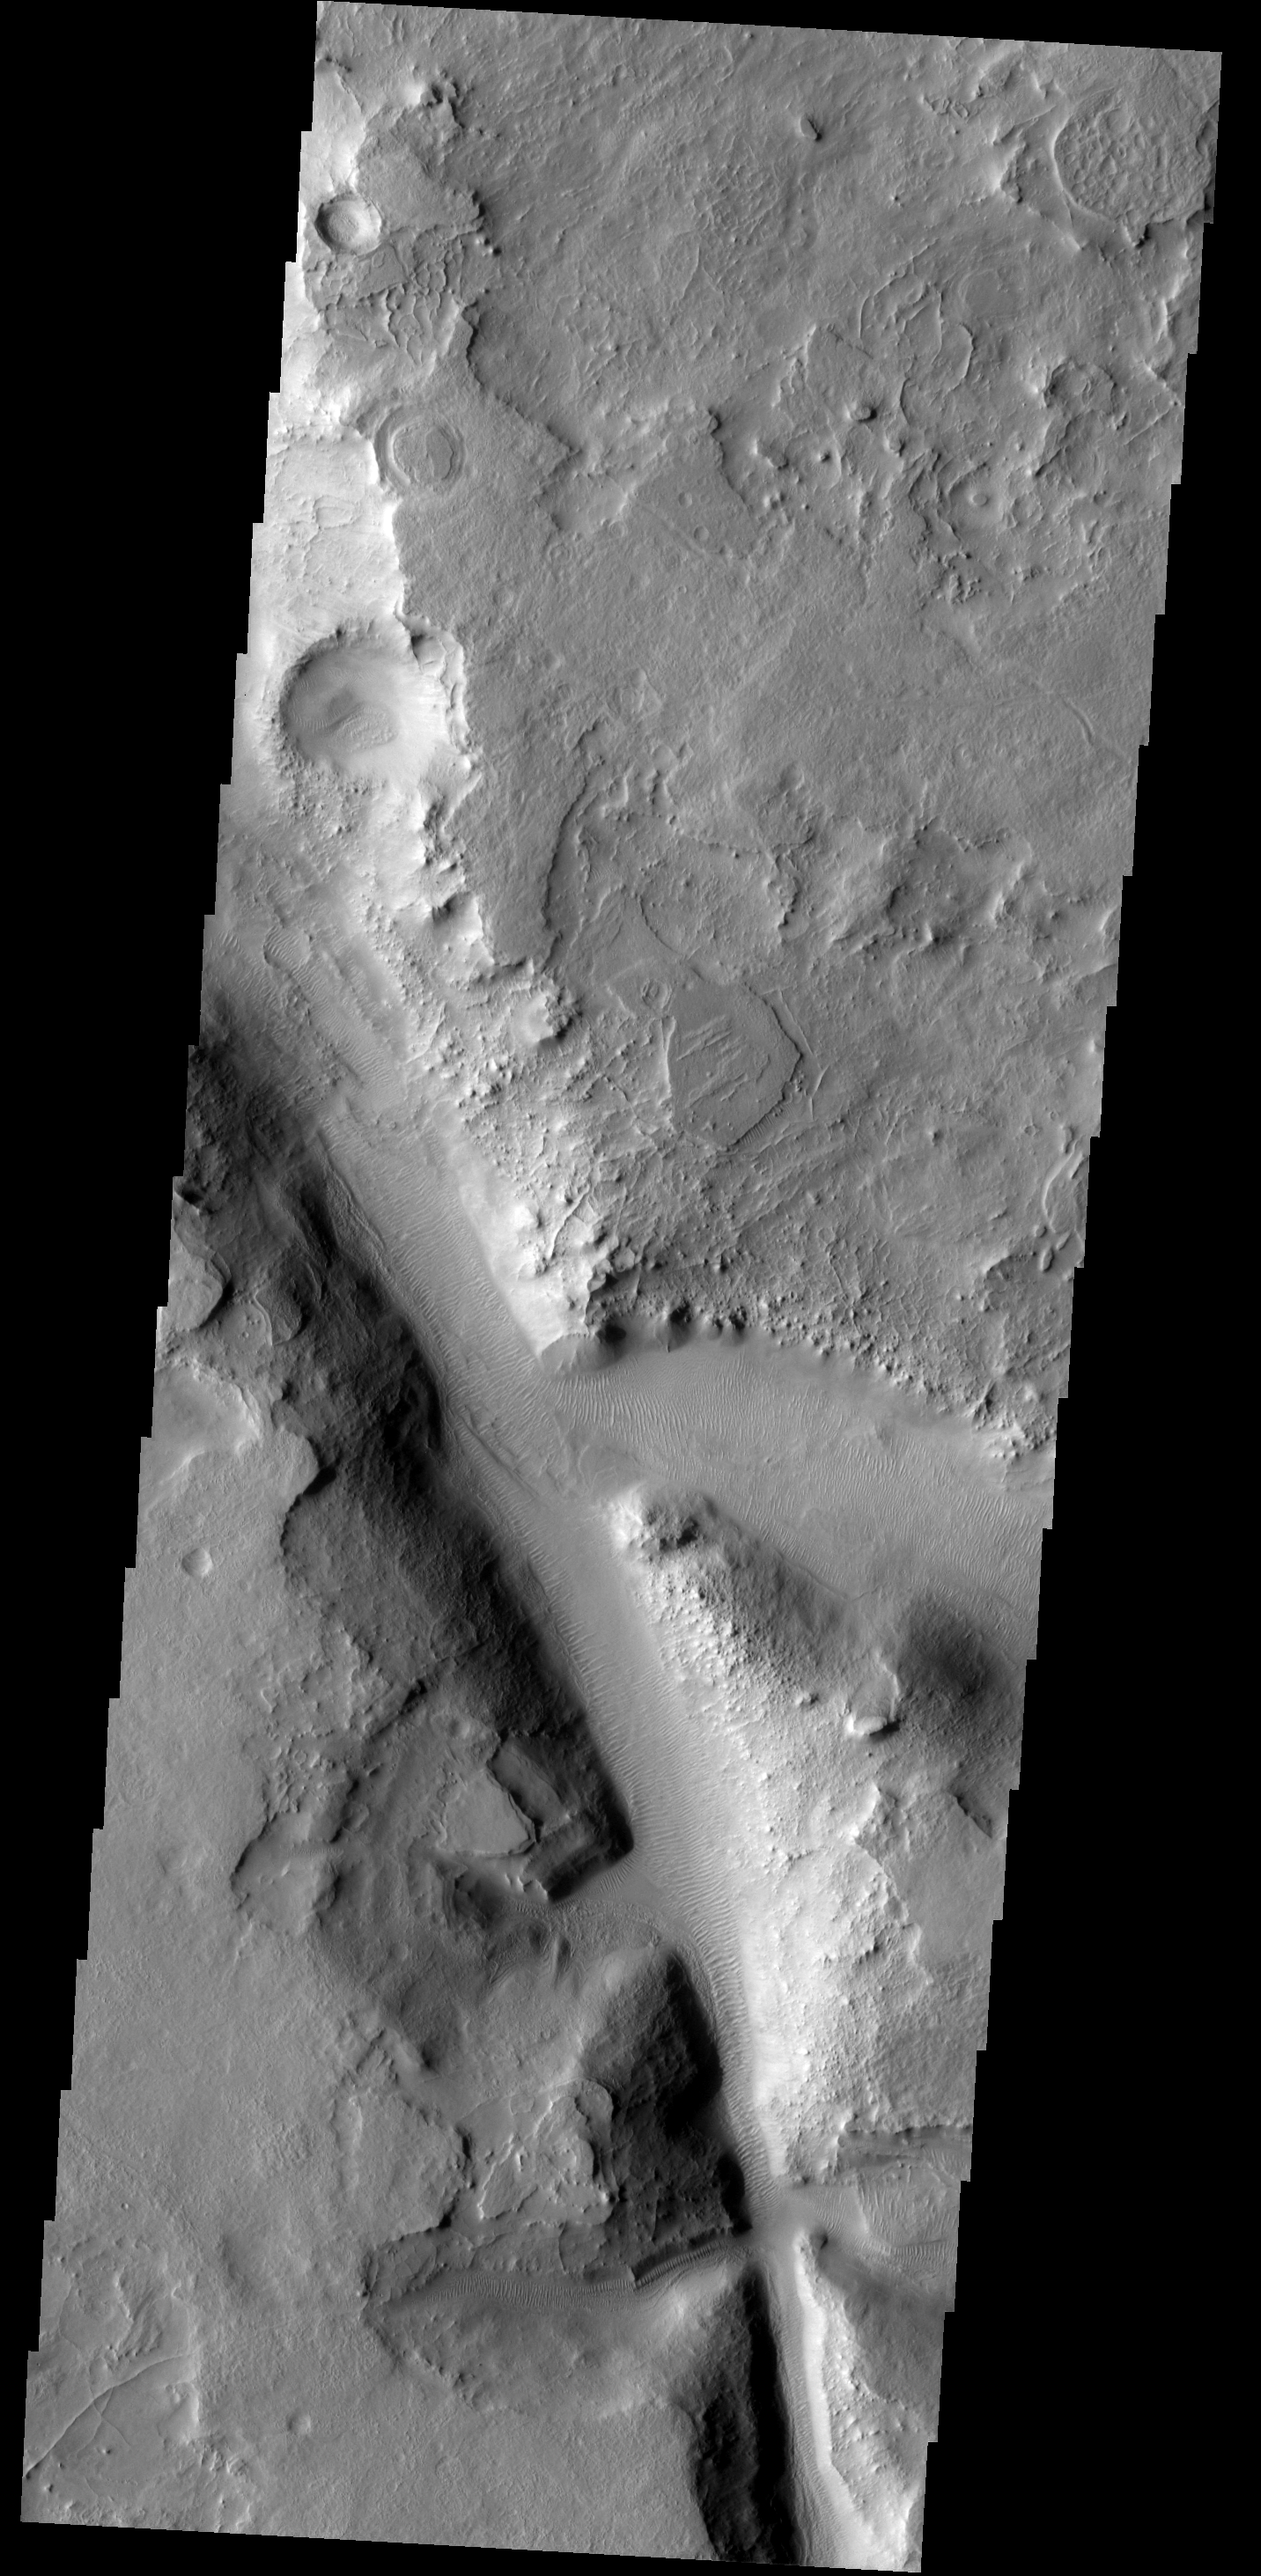

Channel Dunes

Sand dunes cover the floor of this channel in Terra Sabaea.

Image information: VIS instrument. Latitude 31.5N, Longitude 64.9E. 19 meter/pixel resolution.

Please see the THEMIS Data Citation Note for details on crediting THEMIS images.

Note: this THEMIS visual image has not been radiometrically nor geometrically calibrated for this preliminary release. An empirical correction has been performed to remove instrumental effects. A linear shift has been applied in the cross-track and down-track direction to approximate spacecraft and planetary motion. Fully calibrated and geometrically projected images will be released through the Planetary Data System in accordance with Project policies at a later time.

NASA’s Jet Propulsion Laboratory manages the 2001 Mars Odyssey mission for NASA’s Office of Space Science, Washington, D.C. The Thermal Emission Imaging System (THEMIS) was developed by Arizona State University, Tempe, in collaboration with Raytheon Santa Barbara Remote Sensing. The THEMIS investigation is led by Dr. Philip Christensen at Arizona State University. Lockheed Martin Astronautics, Denver, is the prime contractor for the Odyssey project, and developed and built the orbiter. Mission operations are conducted jointly from Lockheed Martin and from JPL, a division of the California Institute of Technology in Pasadena.

Credit: NASA/JPL/ASU